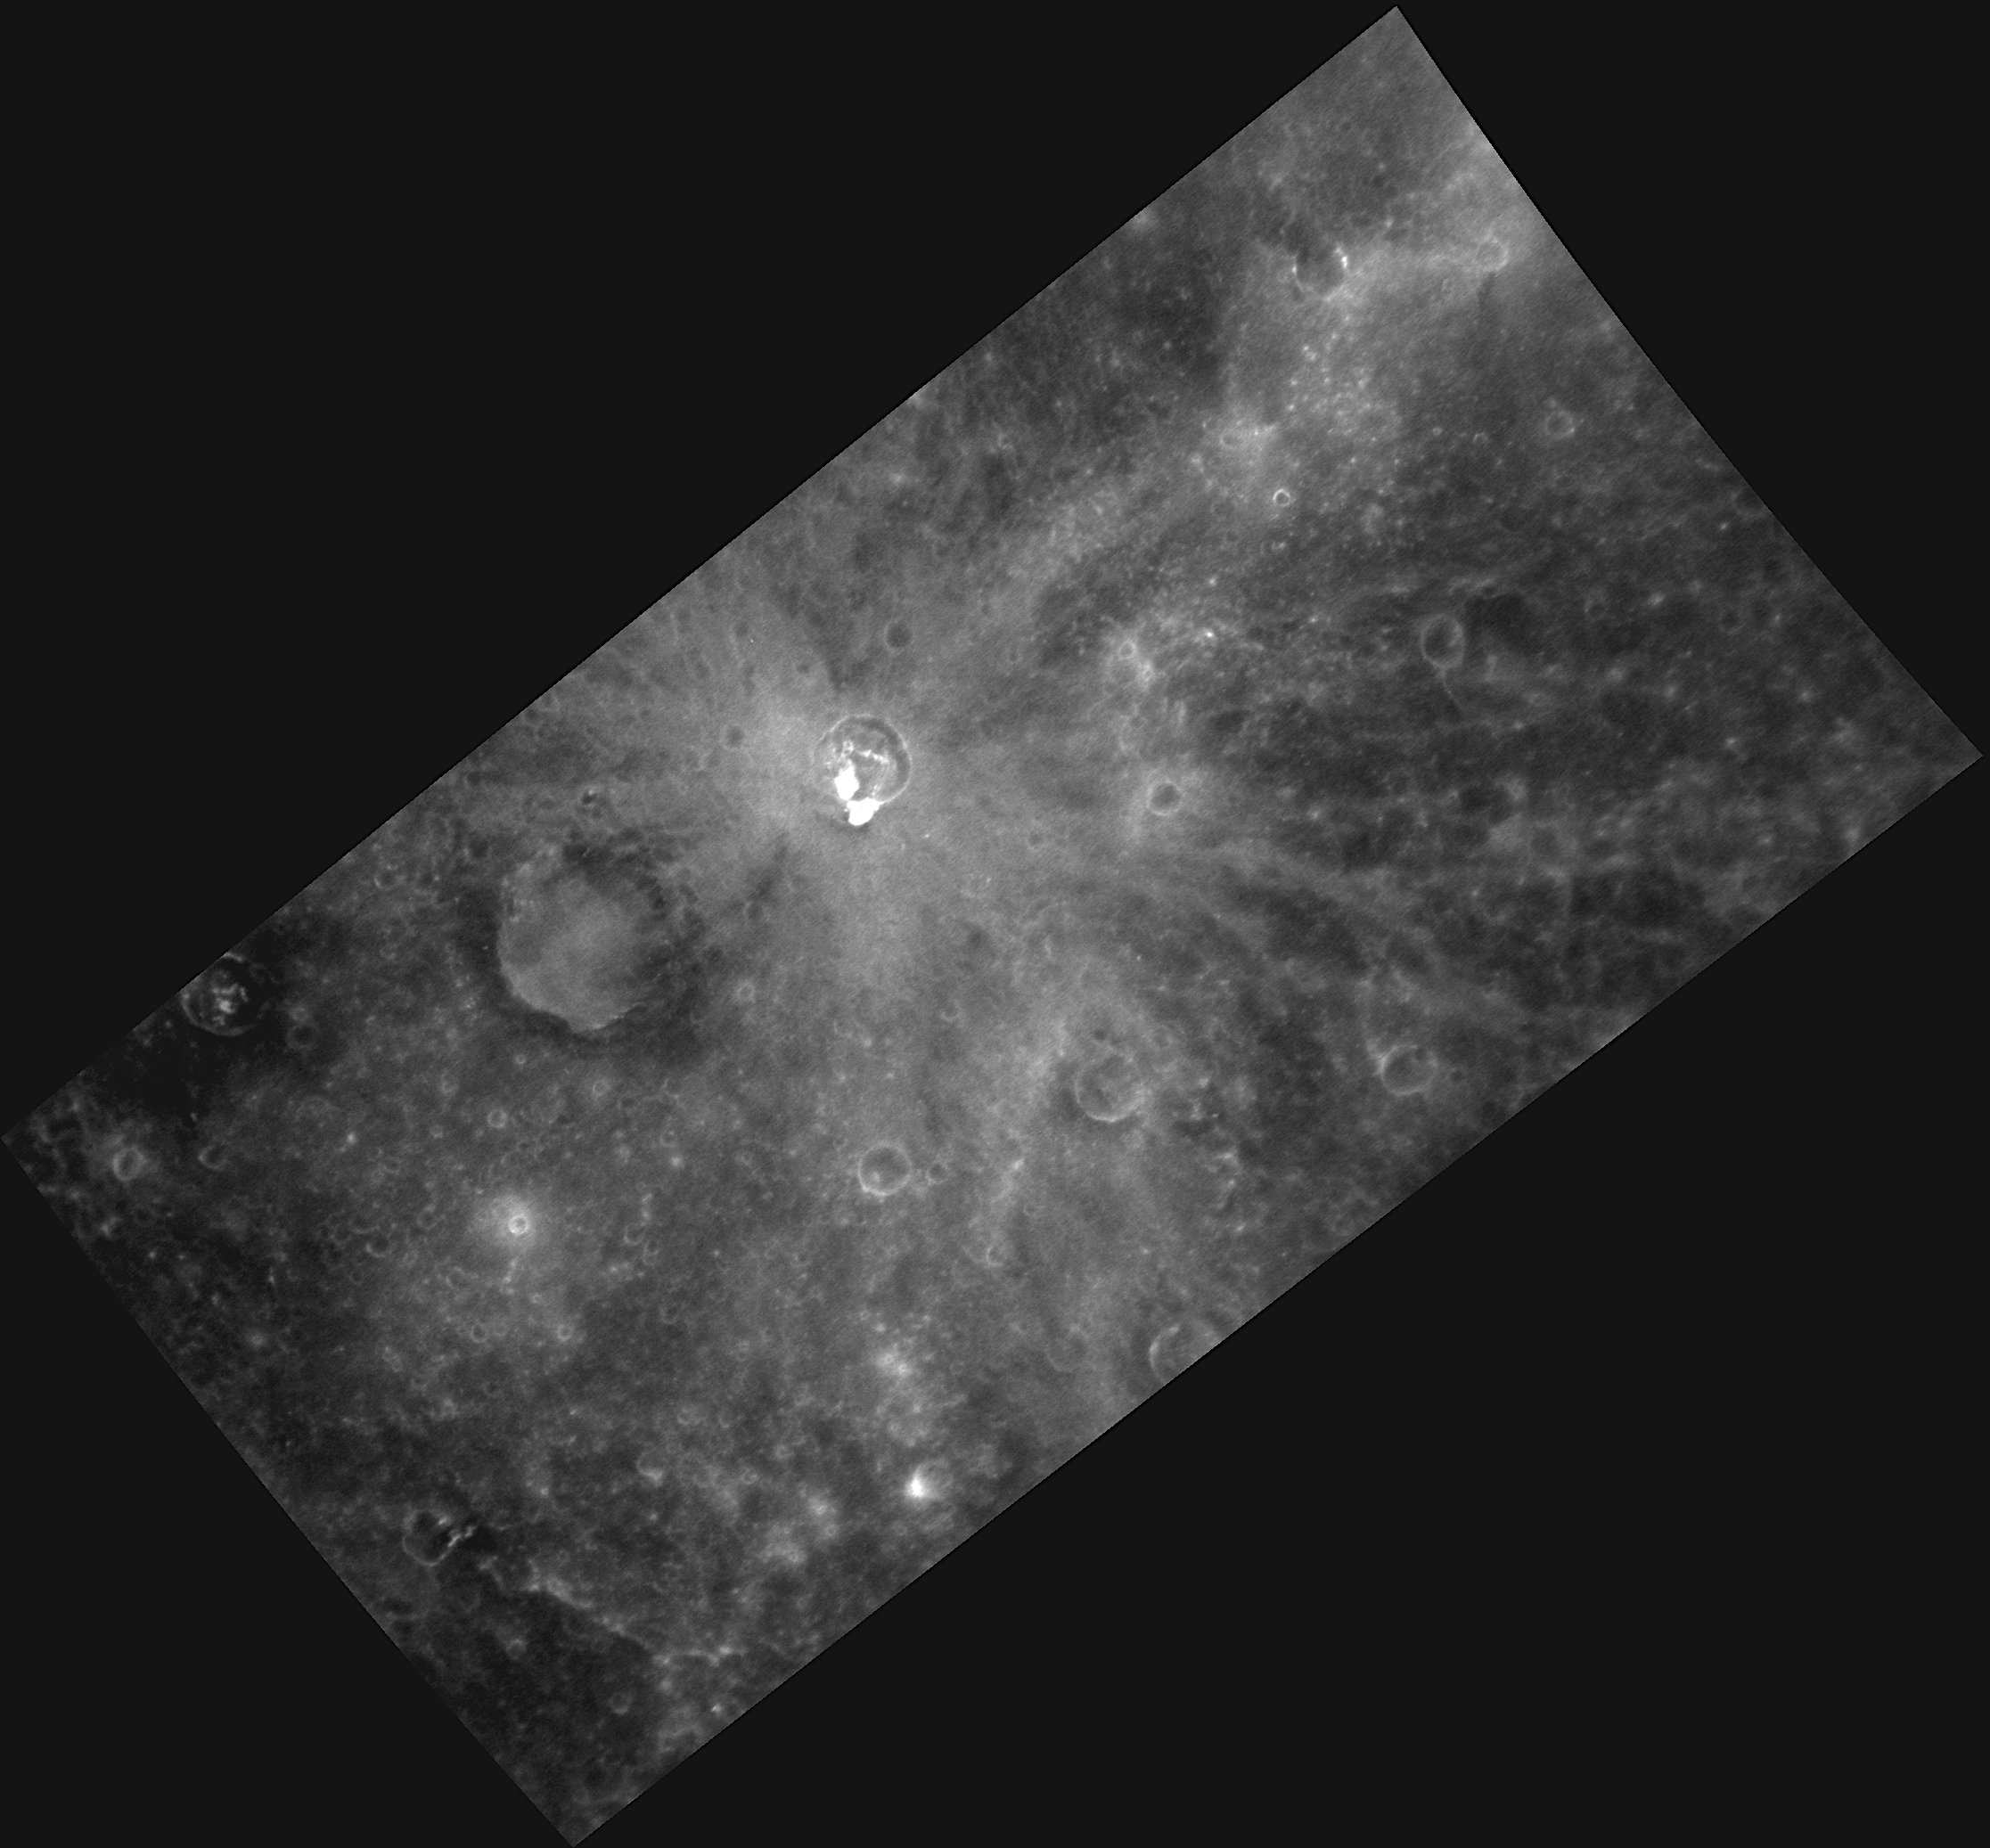

Welcome to Albedo Mapping!

A new imaging campaign during MESSENGER’s extended mission is acquisition of a global albedo map of Mercury’s surface. “Albedo” is a term used to describe the fraction of light incident on a surface that is scattered back and can be measured by an observer (such as MDIS). In other words, the albedo is the inherent reflectance of a material.

The best images for discerning variations in albedo on the surface are acquired when the Sun is overhead, so these images typically are taken with low incidence angles, like the image shown here. This image illustrates a wide variety of features with different albedo values, such as the light-colored rays of Dominici, dark material excavated from a crater located to Dominici’s southwest, and very bright material due to hollows on the rim of and interior to Dominici. The albedo base map is a major mapping campaign in MESSENGER’s extended mission and will cover Mercury’s surface at an average resolution of 200 meters/pixel.

Date acquired: March 29, 2012
Image Mission Elapsed Time (MET): 241540715
Image ID: 1580606
Instrument: Narrow Angle Camera (NAC) of the Mercury Dual Imaging System (MDIS)
Center Latitude: 0.06°
Center Longitude: 323.7° E
Resolution: 189 meters/pixel
Scale: The rayed crater Dominici has a diameter of 20 kilometers (12 miles)
Incidence Angle: 0.7°
Emission Angle: 58.3°
Phase Angle: 57.7°

The MESSENGER spacecraft is the first ever to orbit the planet Mercury, and the spacecraft’s seven scientific instruments and radio science investigation are unraveling the history and evolution of the Solar System’s innermost planet. Visit the Why Mercury? section of this website to learn more about the key science questions that the MESSENGER mission is addressing. During the one-year primary mission, MDIS acquired 88,746 images and extensive other data sets. MESSENGER is now in a year-long extended mission, during which plans call for the acquisition of more than 80,000 additional images to support MESSENGER’s science goals.

These images are from MESSENGER, a NASA Discovery mission to conduct the first orbital study of the innermost planet, Mercury. For information regarding the use of images, see the MESSENGER image use policy.

Credit: NASA/Johns Hopkins University Applied Physics Laboratory/Carnegie Institution of Washington